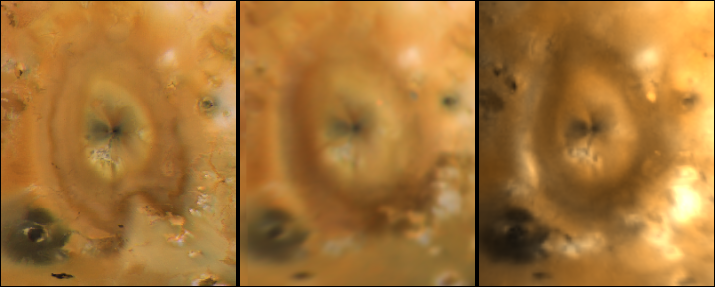

Pele Comparisons Since 1979

These frames detail the changes around Pele on Jupiter’s moon Io, as seen by Voyager 1 (left), Voyager 2 (middle), and Galileo (right). The Voyager frames were taken in 1979 when the two spacecraft flew past Jupiter and its moon Io. The Galileo view was obtained in June, 1996. Note the changes in the shape of the deposits further from the vent while the radial dark features closer to the vent show little change. The Voyager images use orange, blue, and violet filters. The Galileo image uses the green and violet filters of the Solid State Imaging system aboard the Galileo spacecraft and a synthetic blue. All three images are in a simple cylindrical projection and are approximately 1700 km x 1500 km. North is to the top.

The Jet Propulsion Laboratory, Pasadena, CA manages the mission for NASA’s Office of Space Science, Washington, DC.

Credit: NASA/JPL/Ames Research Center